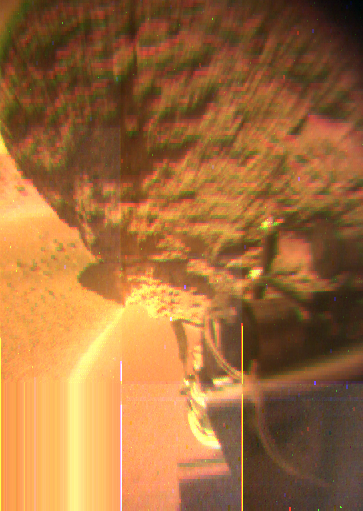

Sojourner at “Yogi” – Color

This view from the Sojourner rover’s rear color camera shows a close-up view of the large rock nicknamed “Yogi.”

Mars Pathfinder is the second in NASA’s Discovery program of low-cost spacecraft with highly focused science goals. The Jet Propulsion Laboratory, Pasadena, CA, developed and manages the Mars Pathfinder mission for NASA’s Office of Space Science, Washington, D.C. JPL is an operating division of the California Institute of Technology (Caltech).

Photojournal note: Sojourner spent 83 days of a planned seven-day mission exploring the Martian terrain, acquiring images, and taking chemical, atmospheric and other measurements. The final data transmission received from Pathfinder was at 10:23 UTC on September 27, 1997. Although mission managers tried to restore full communications during the following five months, the successful mission was terminated on March 10, 1998.

Credit: NASA/JPL